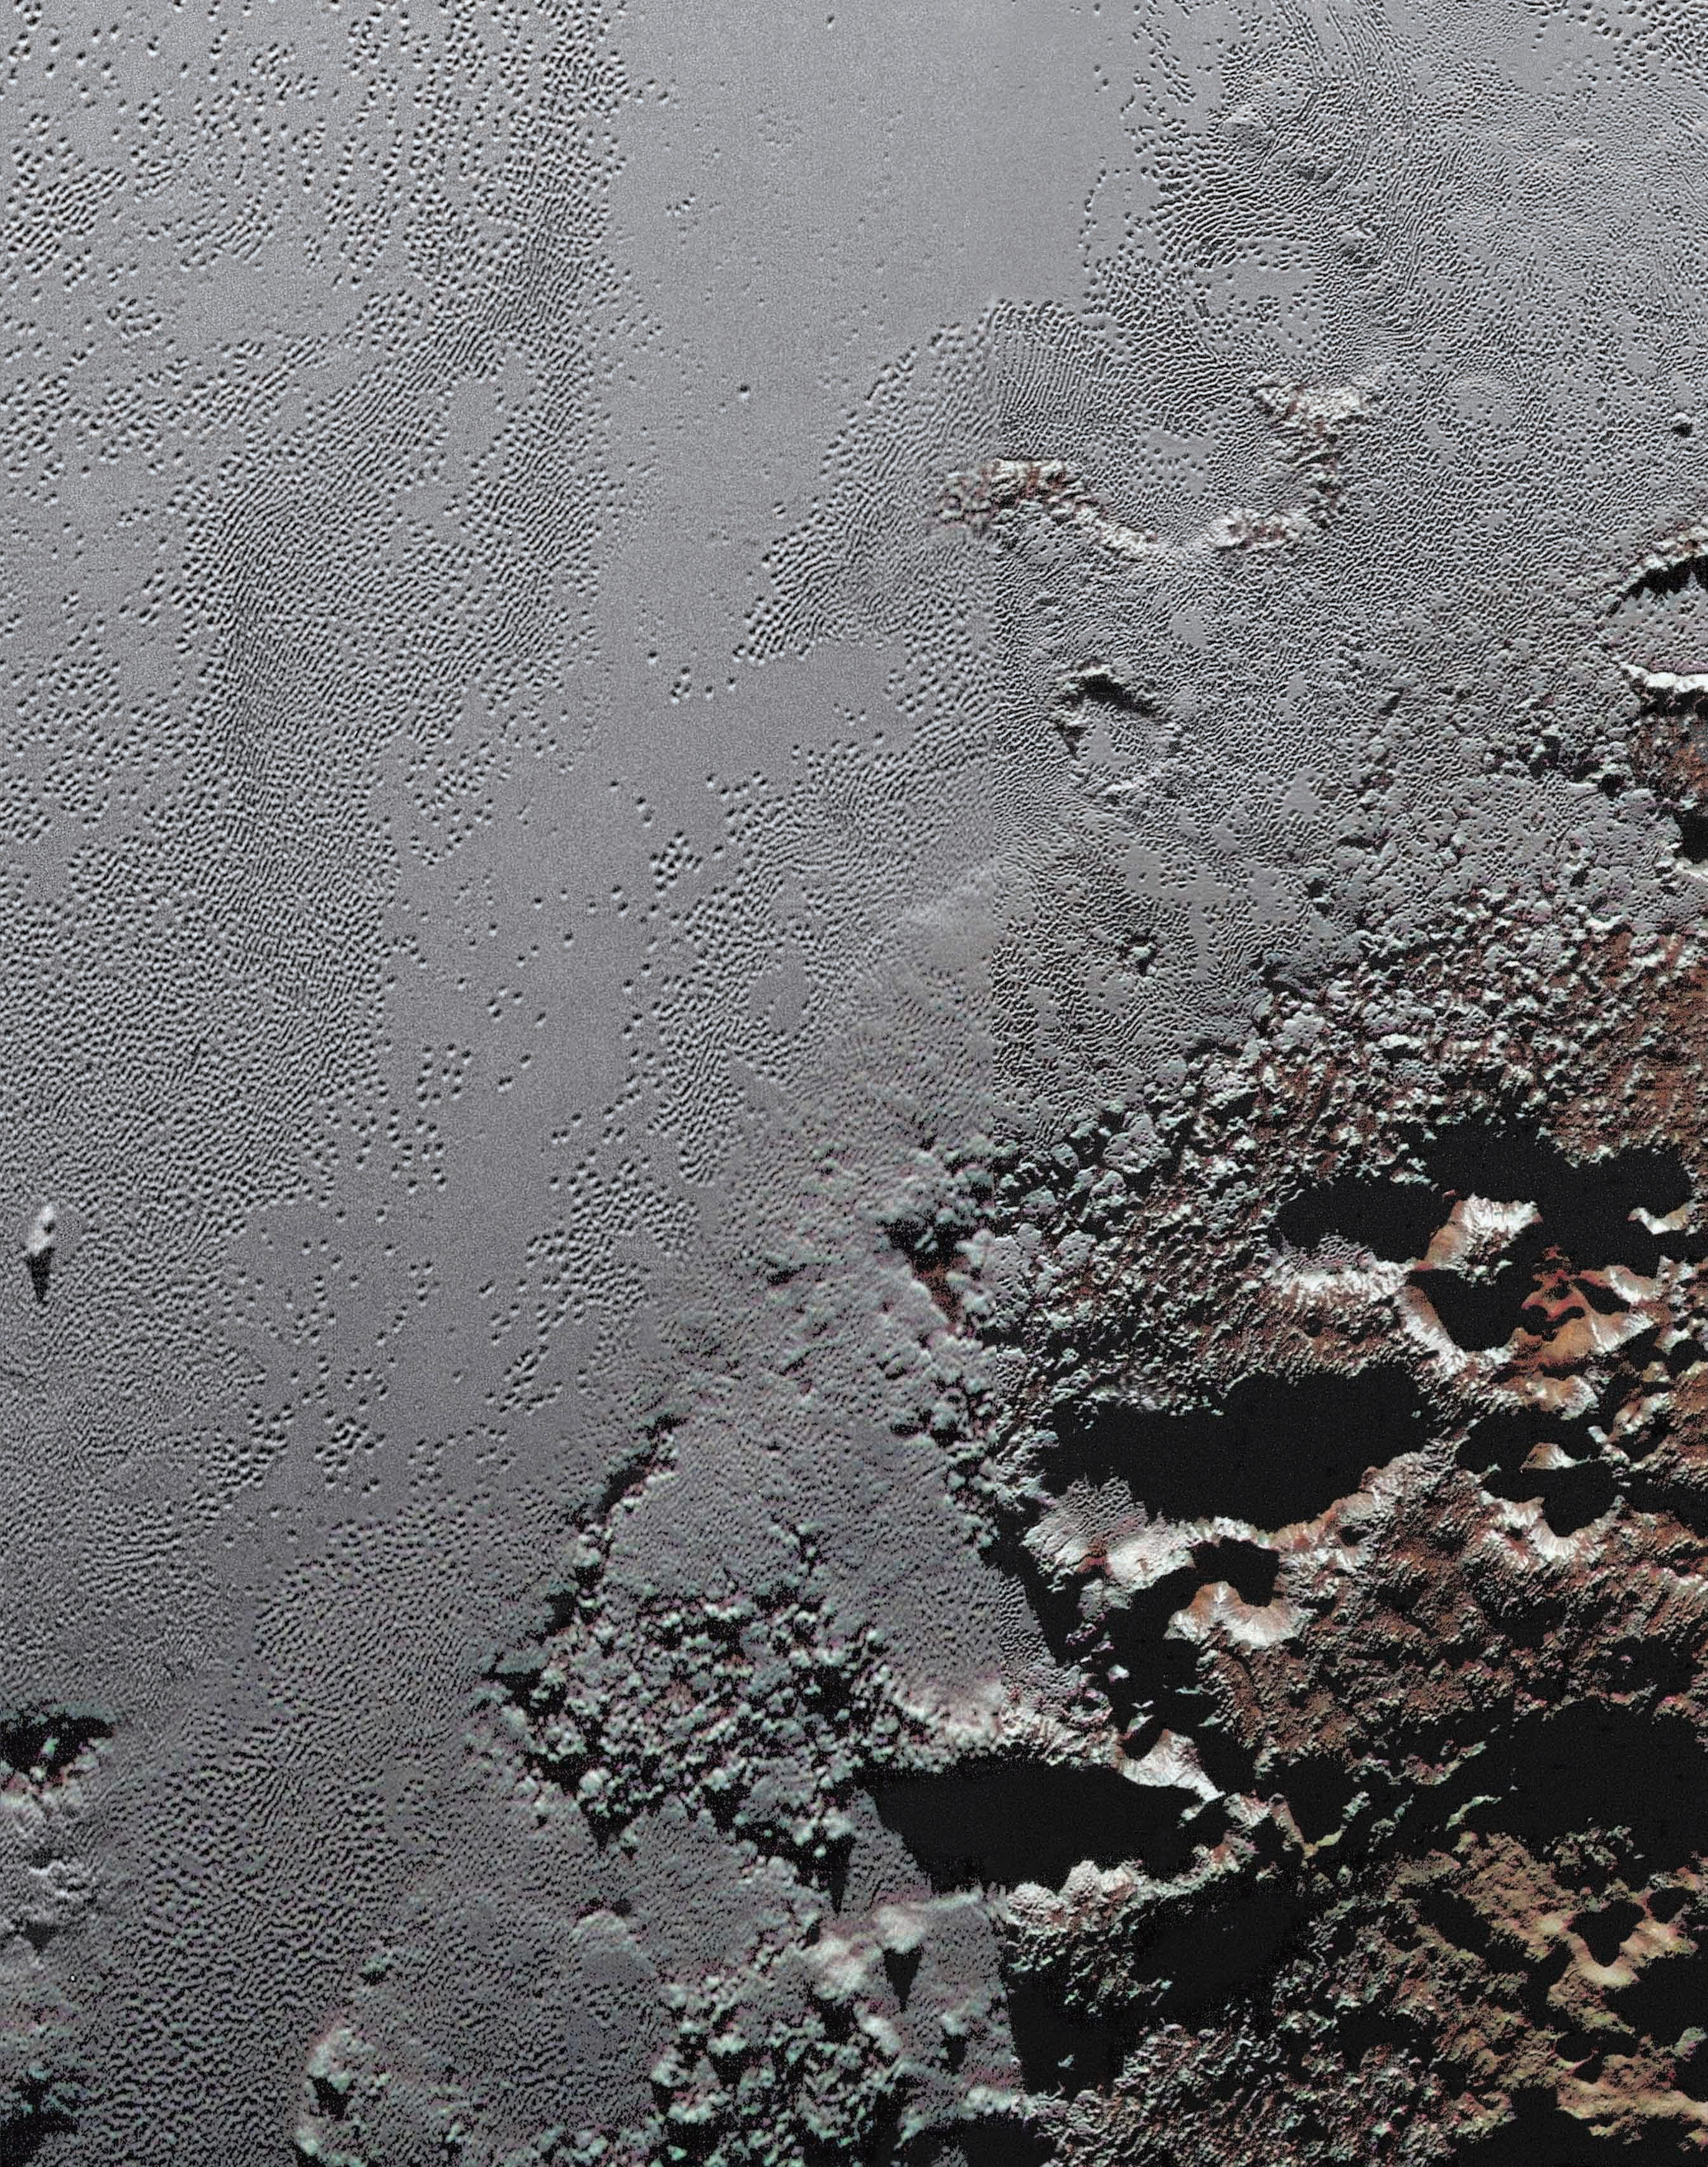

The Jagged Shores of Pluto’s Highlands

This enhanced color view from NASA’s New Horizons spacecraft zooms in on the southeastern portion of Pluto’s great ice plains, where at lower right the plains border rugged, dark highlands informally named Krun Macula.

Krun Macula — Krun is the lord of the underworld in the Mandaean religion, and a macula is a dark feature on a planetary surface — is believed to get its dark red color from tholins, complex molecules found across Pluto. Krun Macula rises 1.5 miles (2.5 kilometers) above the surrounding plain — informally named Sputnik Planum — and is scarred by clusters of connected, roughly circular pits that typically reach between 5 and 8 miles (8 and 13 kilometers) across, and up to 1.5 miles (2.5 kilometers) deep.

See PIA20733 for an annotated version.

At the boundary with Sputnik Planum, these pits form deep valleys reaching more than 25 miles (40 kilometers) long, 12.5 miles (20 kilometers) wide and almost 2 miles (3 kilometers) deep (almost twice as deep as the Grand Canyon in Arizona), and have floors covered with nitrogen ice. New Horizons scientists think these pits may have formed through surface collapse, although what may have prompted such a collapse is a mystery.

This scene was created using three separate observations made by New Horizons in July 2015. The right half of the image is composed of 260 feet- (80 meter-) per-pixel data from the Long Range Reconnaissance Imager (LORRI), obtained at 9,850 miles (15,850 kilometers) from Pluto, about 23 minutes before New Horizons’ closest approach. The left half is composed of 410 feet- (125 meter-) per-pixel LORRI data, obtained about six minutes earlier, with New Horizons 15,470 miles (24,900 kilometers) from Pluto. These data respectively represent portions of the highest- and second-highest-resolution observations obtained by New Horizons in the Pluto system. The entire scene was then colorized using 2230 feet- (680 meter-) per-pixel data from New Horizons’ Ralph/Multispectral Visual Imaging Camera (MVIC), obtained at 21,100 miles (33,900 kilometers) from Pluto, about 45 minutes before closest approach.

The Johns Hopkins University Applied Physics Laboratory in Laurel, Maryland, designed, built, and operates the New Horizons spacecraft, and manages the mission for NASA’s Science Mission Directorate. The Southwest Research Institute, based in San Antonio, leads the science team, payload operations and encounter science planning. New Horizons is part of the New Frontiers Program managed by NASA’s Marshall Space Flight Center in Huntsville, Alabama.

Credit: NASA/Johns Hopkins University Applied Physics Laboratory/Southwest Research Institute